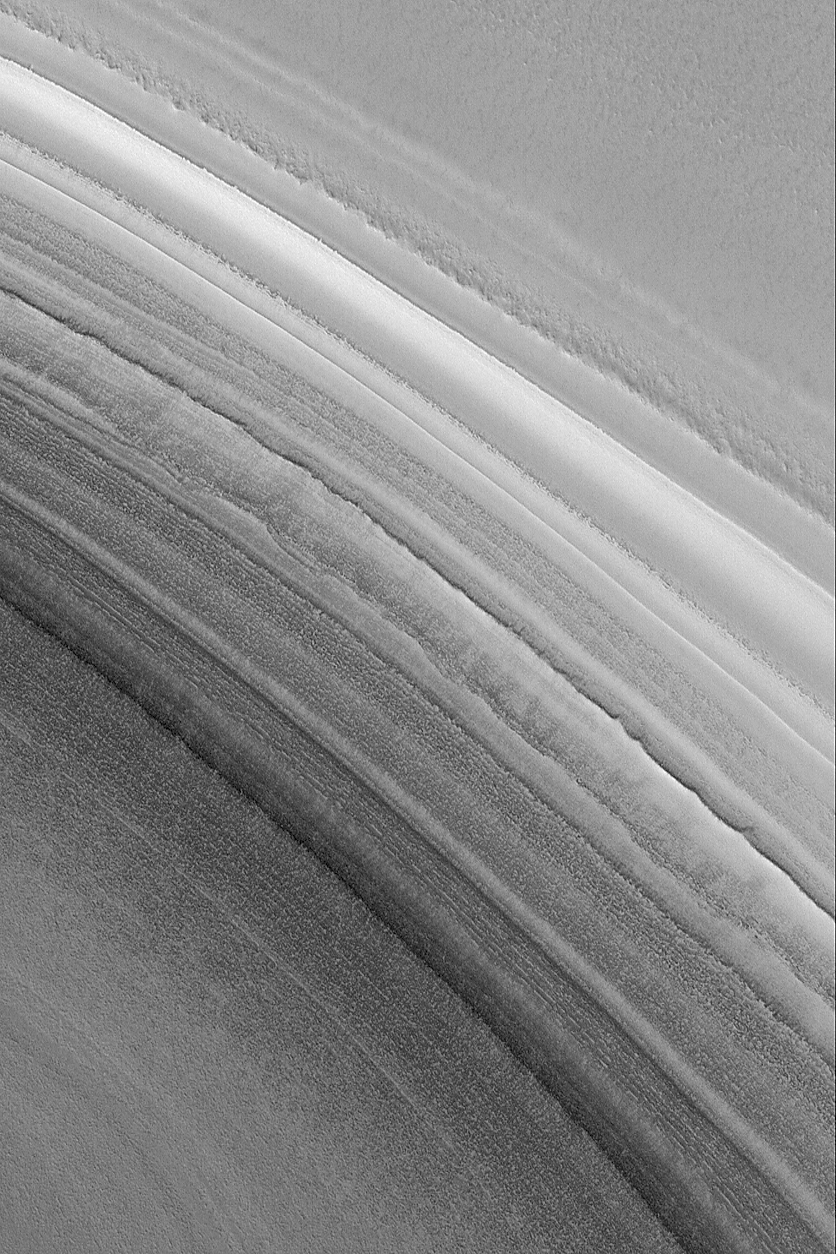

North Polar Slope

21 December 2004
Slopes in the north polar region of Mars exhibit outcroppings of layered material. No one knows the composition of the layers, but the uppermost layers of are thought to be a mixture of dust and ice in some proportion. Lower layers in the north polar region are thought to include sand. This Mars Global Surveyor (MGS) Mars Orbiter Camera (MOC) image shows a late northern spring view of a slope on which are exposed some of the upper layers in the north polar region. Bright surfaces in this image are covered by frost. The image is located near 81.5°N, 340.6°W. The picture covers an area about 3 km (1.9 mi) wide. Sunlight illuminates the scene from the lower left.

Credit: NASA/JPL/Malin Space Science Systems